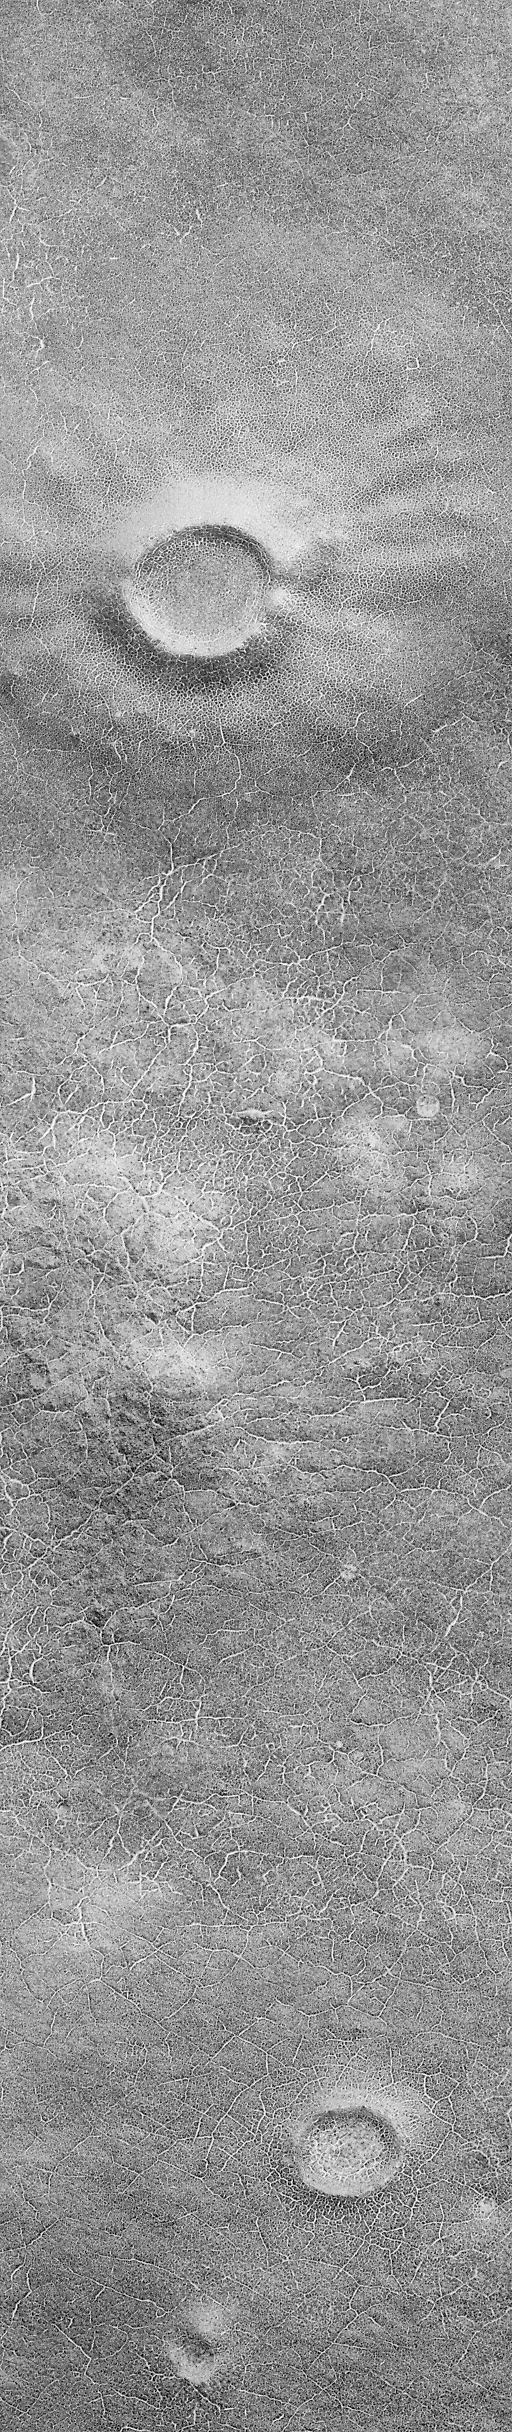

Patterned Ground of the Martian Antarctic

Remnant frost from the retreating south polar ice cap, trapped in cracks, enhances the visibility of polygonal patterns in this new [sic] picture of Malea Planum in the far southern regions of Mars. This scene, taken by the Mars Global Surveyor (MGS) Mars Orbiter Camera (MOC) in October 1999 shows a relatively smooth portion of Mars (a plain) that is covered with polygons both at large and small scales. Smaller polygons are mostly found on the surfaces of old, mantled impact craters (e.g., top and lower center), while larger polygons are evident on the surfaces between the craters. (Note: The polygons are too small to see in the above image–click on it to see the full-resolution image and the polygons).

It is spring in the southern hemisphere of Mars, and the region shown here has recently emerged from beneath a winter coating of frost. Patches of frost (bright material) remain in the cracks that make up the edges of each polygon in the picture. The image covers a narrow strip of martian terrain only 1.5 km (0.9 mi) across at a resolution of 3 meters (10 ft) per pixel.

Polygons such as these are common in Earth’s arctic and antarctic regions and they usually indicate the presence of ice (i.e., frozen water) in the ground. Polygons form from the cycle of freezing and thawing of ground ice over the course of years, decades, and centuries. The fact that polygons are found on all surfaces in the Malea Planum scene shown here indicates that the ice is not too deeply buried because only a thin veneer (a few meters–or yards) of material appears to have covered the crater at the top of the scene.

Credit: NASA/JPL/MSSS